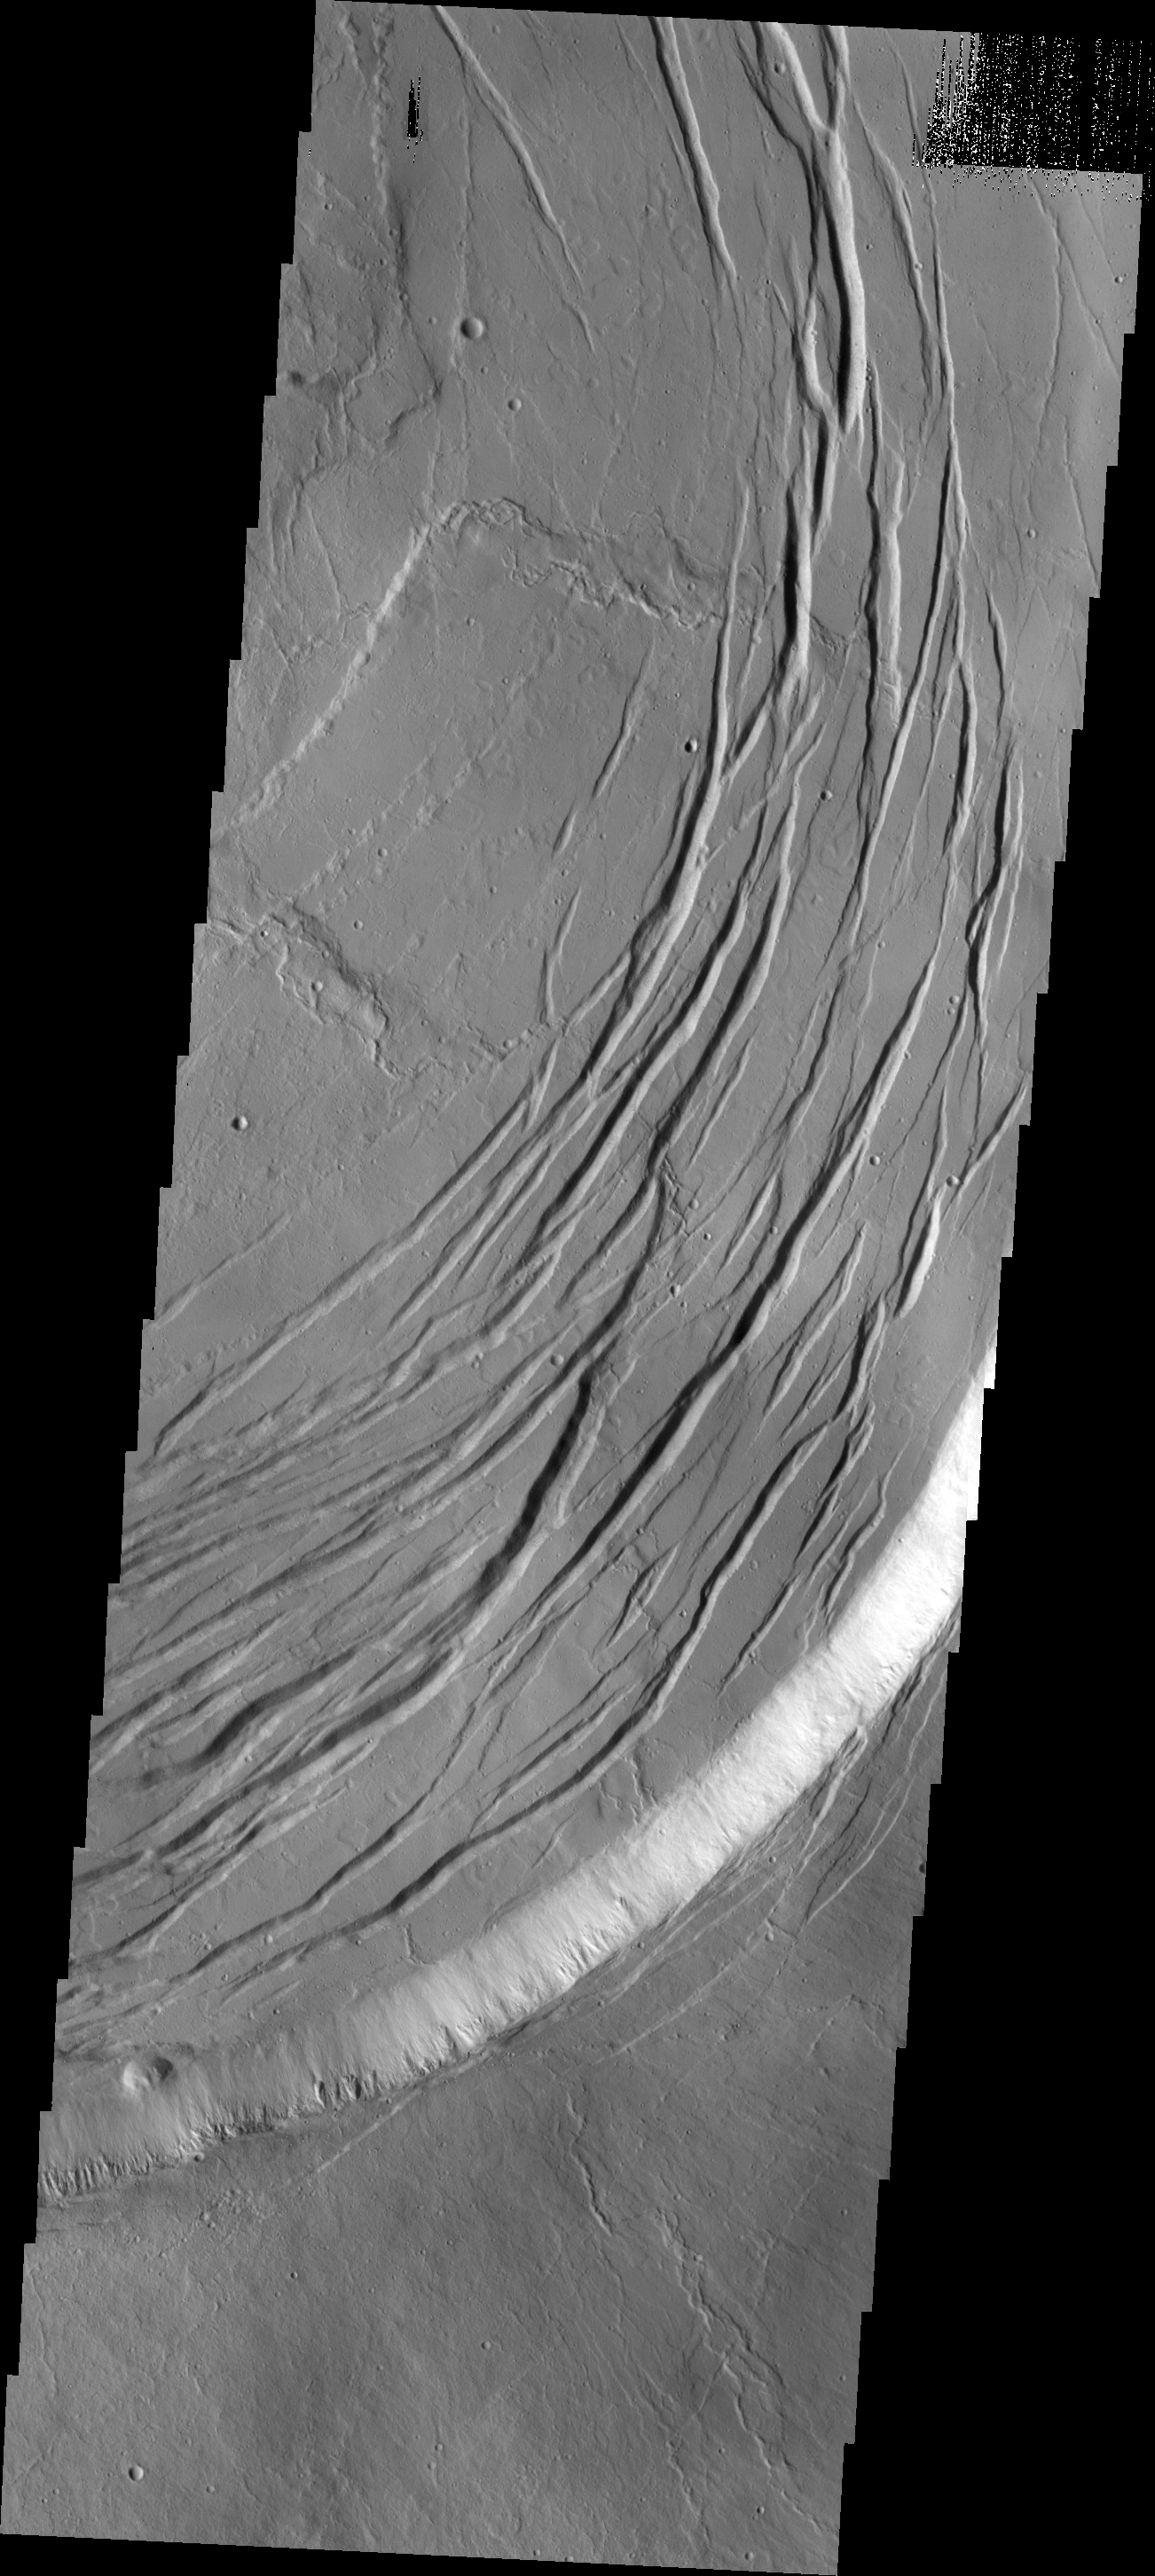

Olympus Mons

This VIS image shows one edge of the complex caldera at the summit of Olympus Mons.

Credit: NASA/JPL/ASU